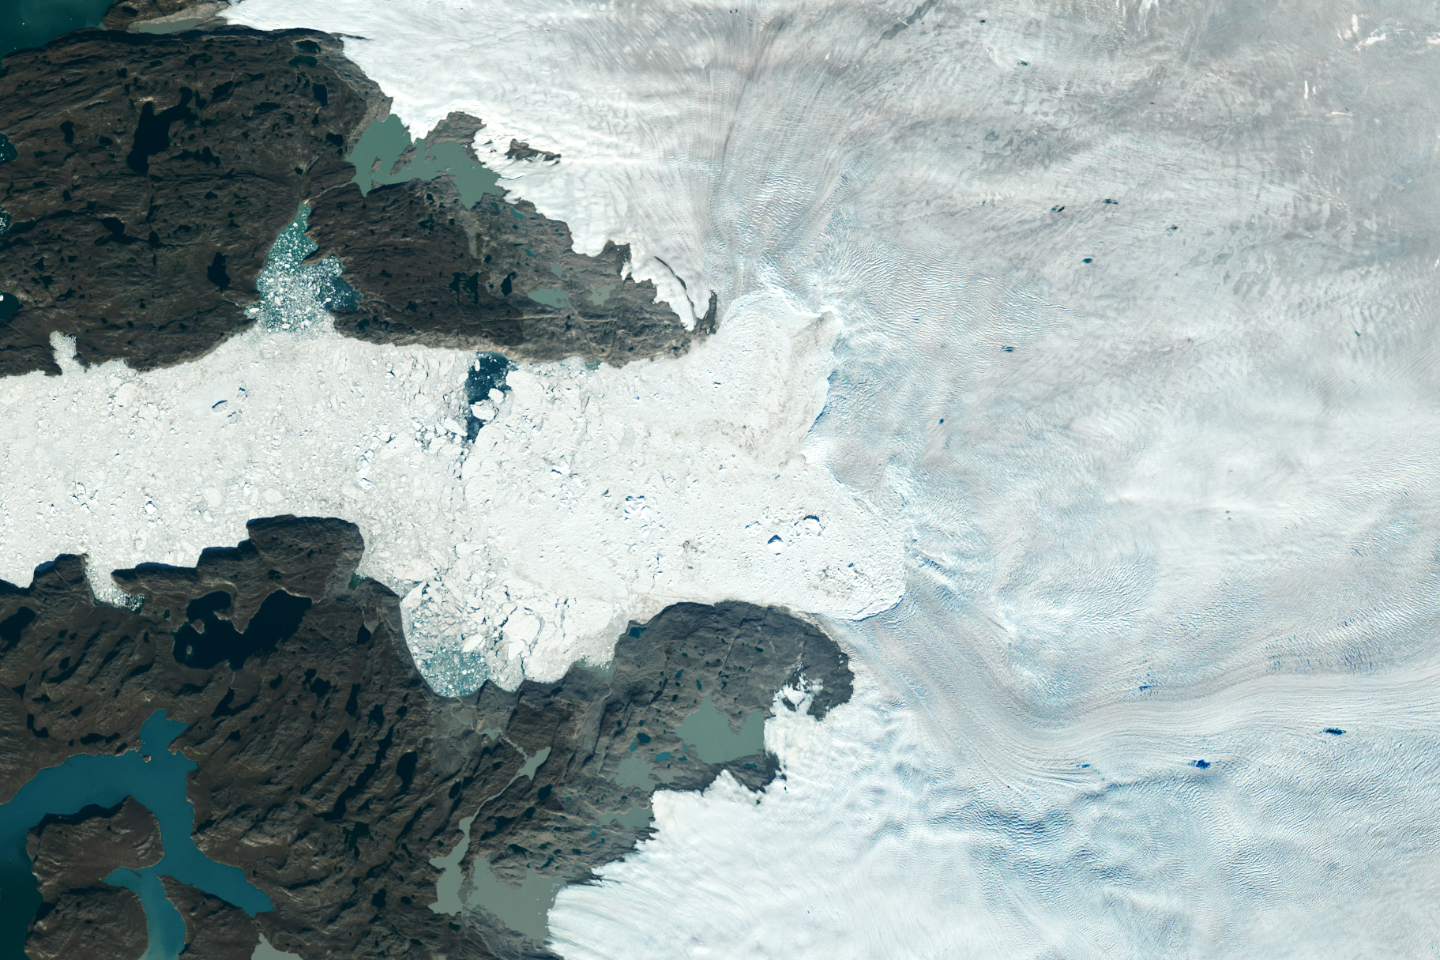

Retreat of Greenland’s Jakobshavn Isbrae Glacier

Satellite images from 2022 (Main image) and 1985 (Figure A) capture the retreat of Jakobshavn Isbrae, a glacier on Greenland’s western coast, as icebergs broke off its edge over nearly four decades. In a recent study in Nature, researchers from NASA’s Jet Propulsion Laboratory in Southern California calculated that Jakobshavn lost an estimated 97 billion tons (88 billion metric tons) of ice in the period between the two images.

The earlier image was taken by the Thematic Mapper instrument on the Landsat 5 satellite on Sept. 5, 1985, while the later image was captured by the Operational Land Imager on the Landsat 8 satellite on Sept. 4, 2022. Of the 207 glaciers analyzed in the study, Jakobshavn lost the second most ice mass, trailing only Zachariae Isstrom, a glacier in northeast Greenland.

Figure B is an annotated version of the 2022 image.

Figure C is an annotated version of the 1985 image.

The study took a comprehensive look at glacial retreat around the edges of the entire Greenland Ice Sheet from 1985 to 2022 and found that 179 glaciers retreated significantly since 1985, 27 held steady, and just one advanced slightly.

The study found that overall the ice sheet shed about 1,140 billion tons (1,034 billion metric tons) of ice from 1985 to 2022, one-fifth more mass than previously estimated, as icebergs fell into the ocean at an accelerating rate.

Most of the ice loss came from below sea level, in fjords on Greenland’s periphery. Once occupied by ancient glacial ice, many of these deep coastal valleys have filled with seawater – meaning the ice that broke off made little net contribution to sea level. But the loss likely accelerated the movement of ice flowing down from higher elevations, which in turn added to sea level rise. It also added previously unaccounted-for fresh water to the North Atlantic Ocean, which could have impacts on global ocean currents.

Credit: NASA/USGS